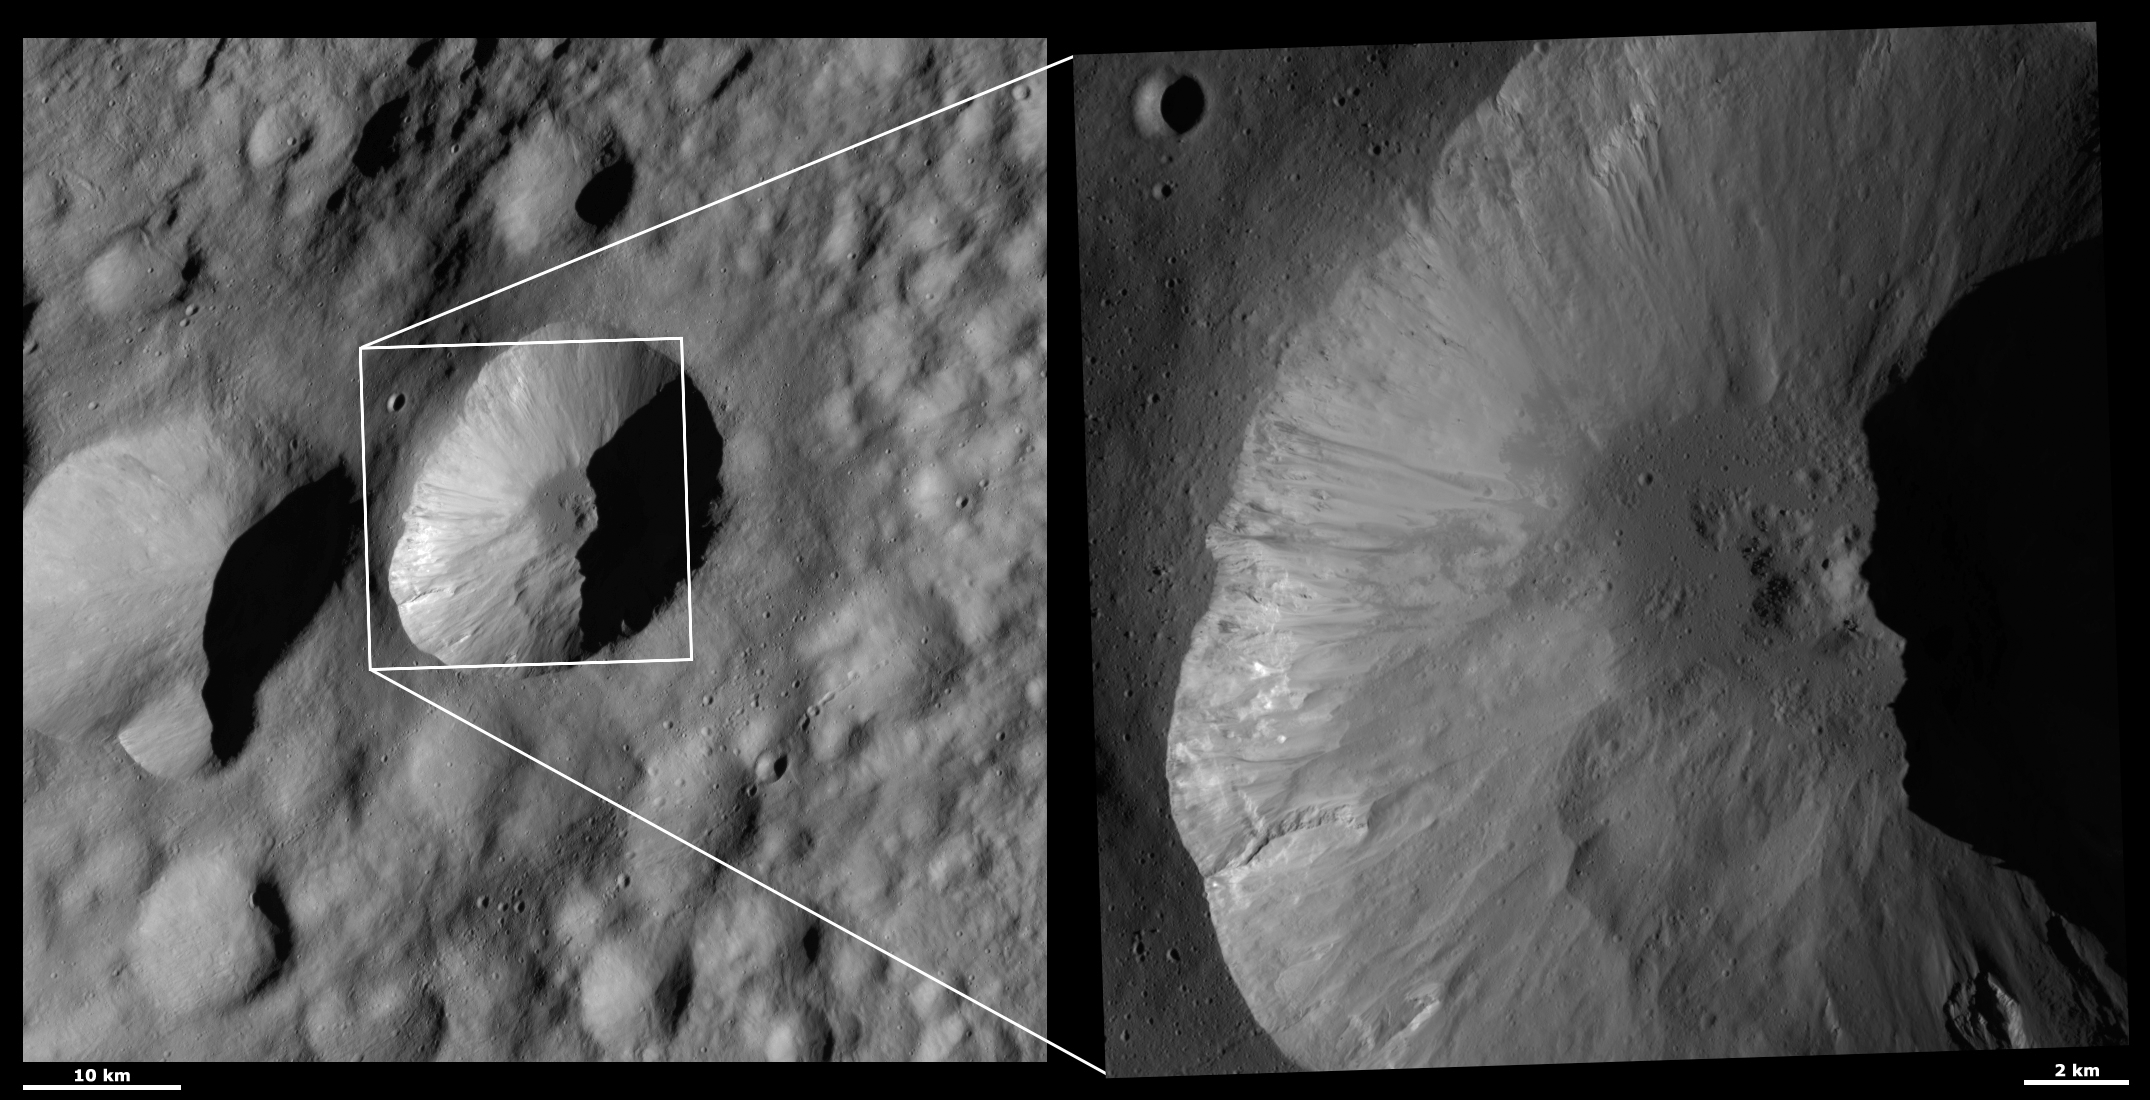

HAMO and LAMO Images of Licinia Crater

These Dawn framing camera (FC) images of Vesta show Licinia crater at both HAMO (high-altitude mapping orbit) and LAMO (low-altitude mapping orbit) resolutions. The left image is the HAMO image and the right image is the LAMO image. Licinia crater is the large crater that does not entirely fit into the LAMO image. The LAMO image is approximately 3 times better spatial resolution than the HAMO image. In images with higher spatial resolutions smaller objects can be better distinguished. The fine detail of the interior structure of Licinia crater is spectacularly revealed in the LAMO image. The center of Licinia crater is particularly interesting because there is a small mound of material that is surrounded by darker, smooth material. There are also many tiny craters on this smooth material. There are lobes of material slumping onto this smooth material from the sides of the crater. Further up the crater’s walls, there are fine-scale streaks of dark and bright material originating from just underneath Licinia’s scalloped rim.

These images are located in Vesta’s Floronia quadrangle, in Vesta’s northern hemisphere. NASA’s Dawn spacecraft obtained the left image with its framing camera on Oct. 11, 2011. This image was taken through the camera’s clear filter. The distance to the surface of Vesta is 700 kilometers (435 miles) and the image has a resolution of about 63 meters (207 feet) per pixel. This image was acquired during the HAMO (high-altitude mapping orbit) phase of the mission. NASA’s Dawn spacecraft obtained the right image with its framing camera on April 1, 2012. This image was taken through the camera’s clear filter. The distance to the surface of Vesta is 272 kilometers (169 miles) and the image has a resolution of about 19 meters (62 feet) per pixel. This image was acquired during the LAMO (low-altitude mapping orbit) phase of the mission.

The Dawn mission to Vesta and Ceres is managed by NASA’s Jet Propulsion Laboratory, a division of the California Institute of Technology in Pasadena, for NASA’s Science Mission Directorate, Washington D.C. UCLA is responsible for overall Dawn mission science. The Dawn framing cameras have been developed and built under the leadership of the Max Planck Institute for Solar System Research, Katlenburg-Lindau, Germany, with significant contributions by DLR German Aerospace Center, Institute of Planetary Research, Berlin, and in coordination with the Institute of Computer and Communication Network Engineering, Braunschweig. The framing camera project is funded by the Max Planck Society, DLR, and NASA/JPL.

Credit: NASA/JPL-Caltech/UCLA/MPS/DLR/IDA